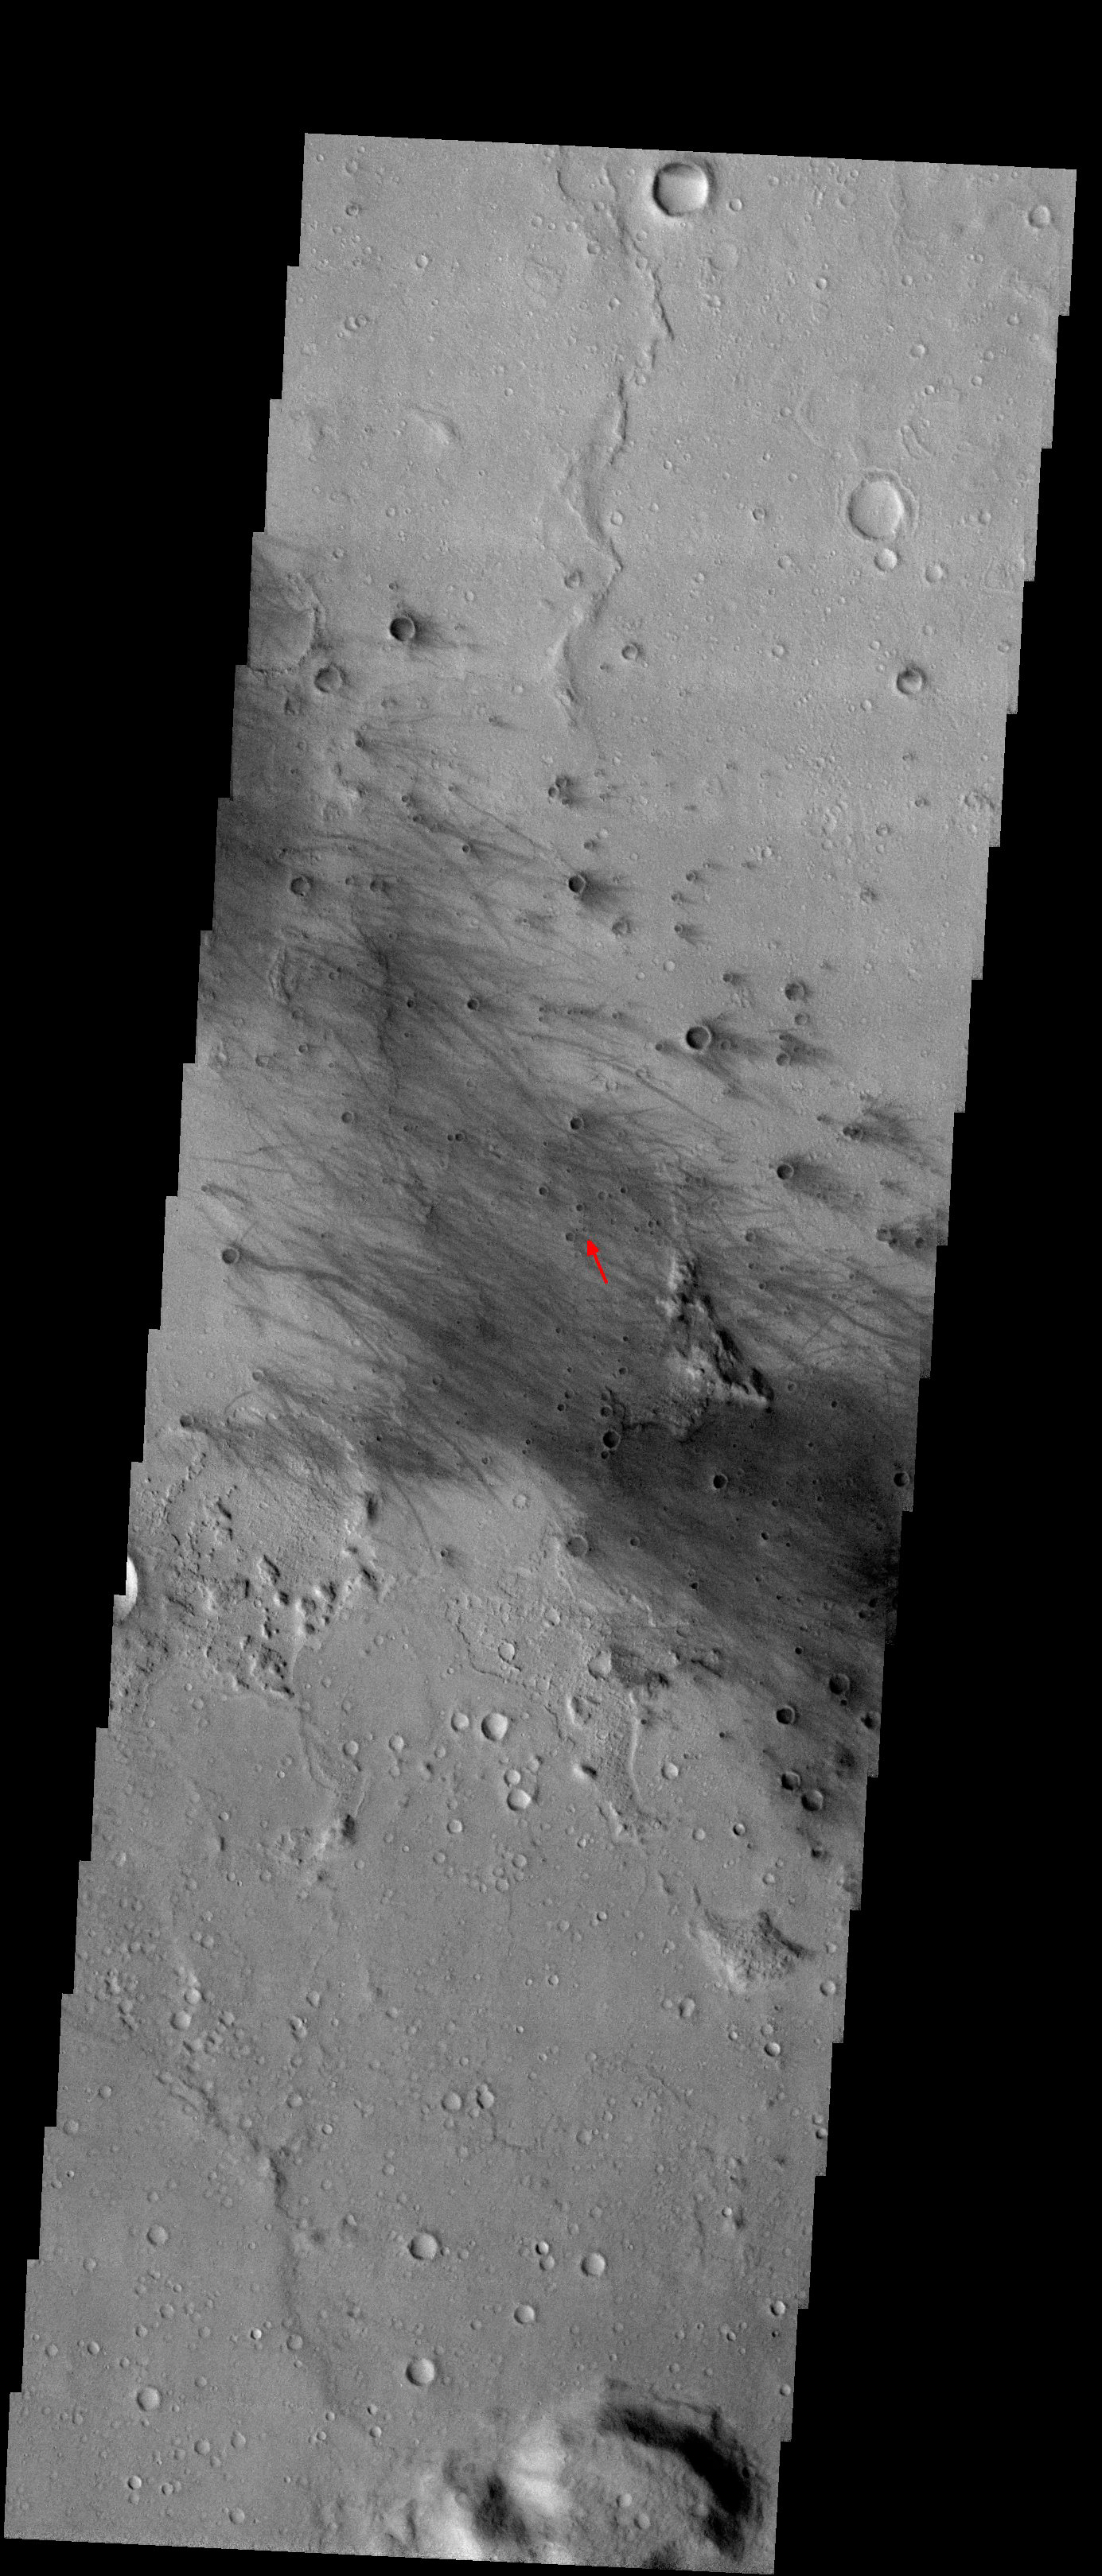

Spirit has Landed!

Released 5 January 2004

In the evening of January 3, the MER lander Spirit came to a safe landing right in the middle of Gusev Crater (shown by red arrow). This is an area riddled with dust devil tracks in the summertime (note the many dark streaks). With some luck those dust devils have scoured the surface clean of dust, exposing the underlying rocks which hold the secrets of Mars’ past.

Over the next few months, the THEMIS team will be working with the Mini-TES instrument onboard Spirit to do extensive research in Gusev crater.

Image information: VIS instrument. Latitude -14.6, Longitude 175.5 East (184.5 West). 19 meter/pixel resolution.

Note: this THEMIS visual image has not been radiometrically nor geometrically calibrated for this preliminary release. An empirical correction has been performed to remove instrumental effects. A linear shift has been applied in the cross-track and down-track direction to approximate spacecraft and planetary motion. Fully calibrated and geometrically projected images will be released through the Planetary Data System in accordance with Project policies at a later time.

NASA’s Jet Propulsion Laboratory manages the 2001 Mars Odyssey mission for NASA’s Office of Space Science, Washington, D.C. The Thermal Emission Imaging System (THEMIS) was developed by Arizona State University, Tempe, in collaboration with Raytheon Santa Barbara Remote Sensing. The THEMIS investigation is led by Dr. Philip Christensen at Arizona State University. Lockheed Martin Astronautics, Denver, is the prime contractor for the Odyssey project, and developed and built the orbiter. Mission operations are conducted jointly from Lockheed Martin and from JPL, a division of the California Institute of Technology in Pasadena.

Credit: NASA/JPL/Arizona State University